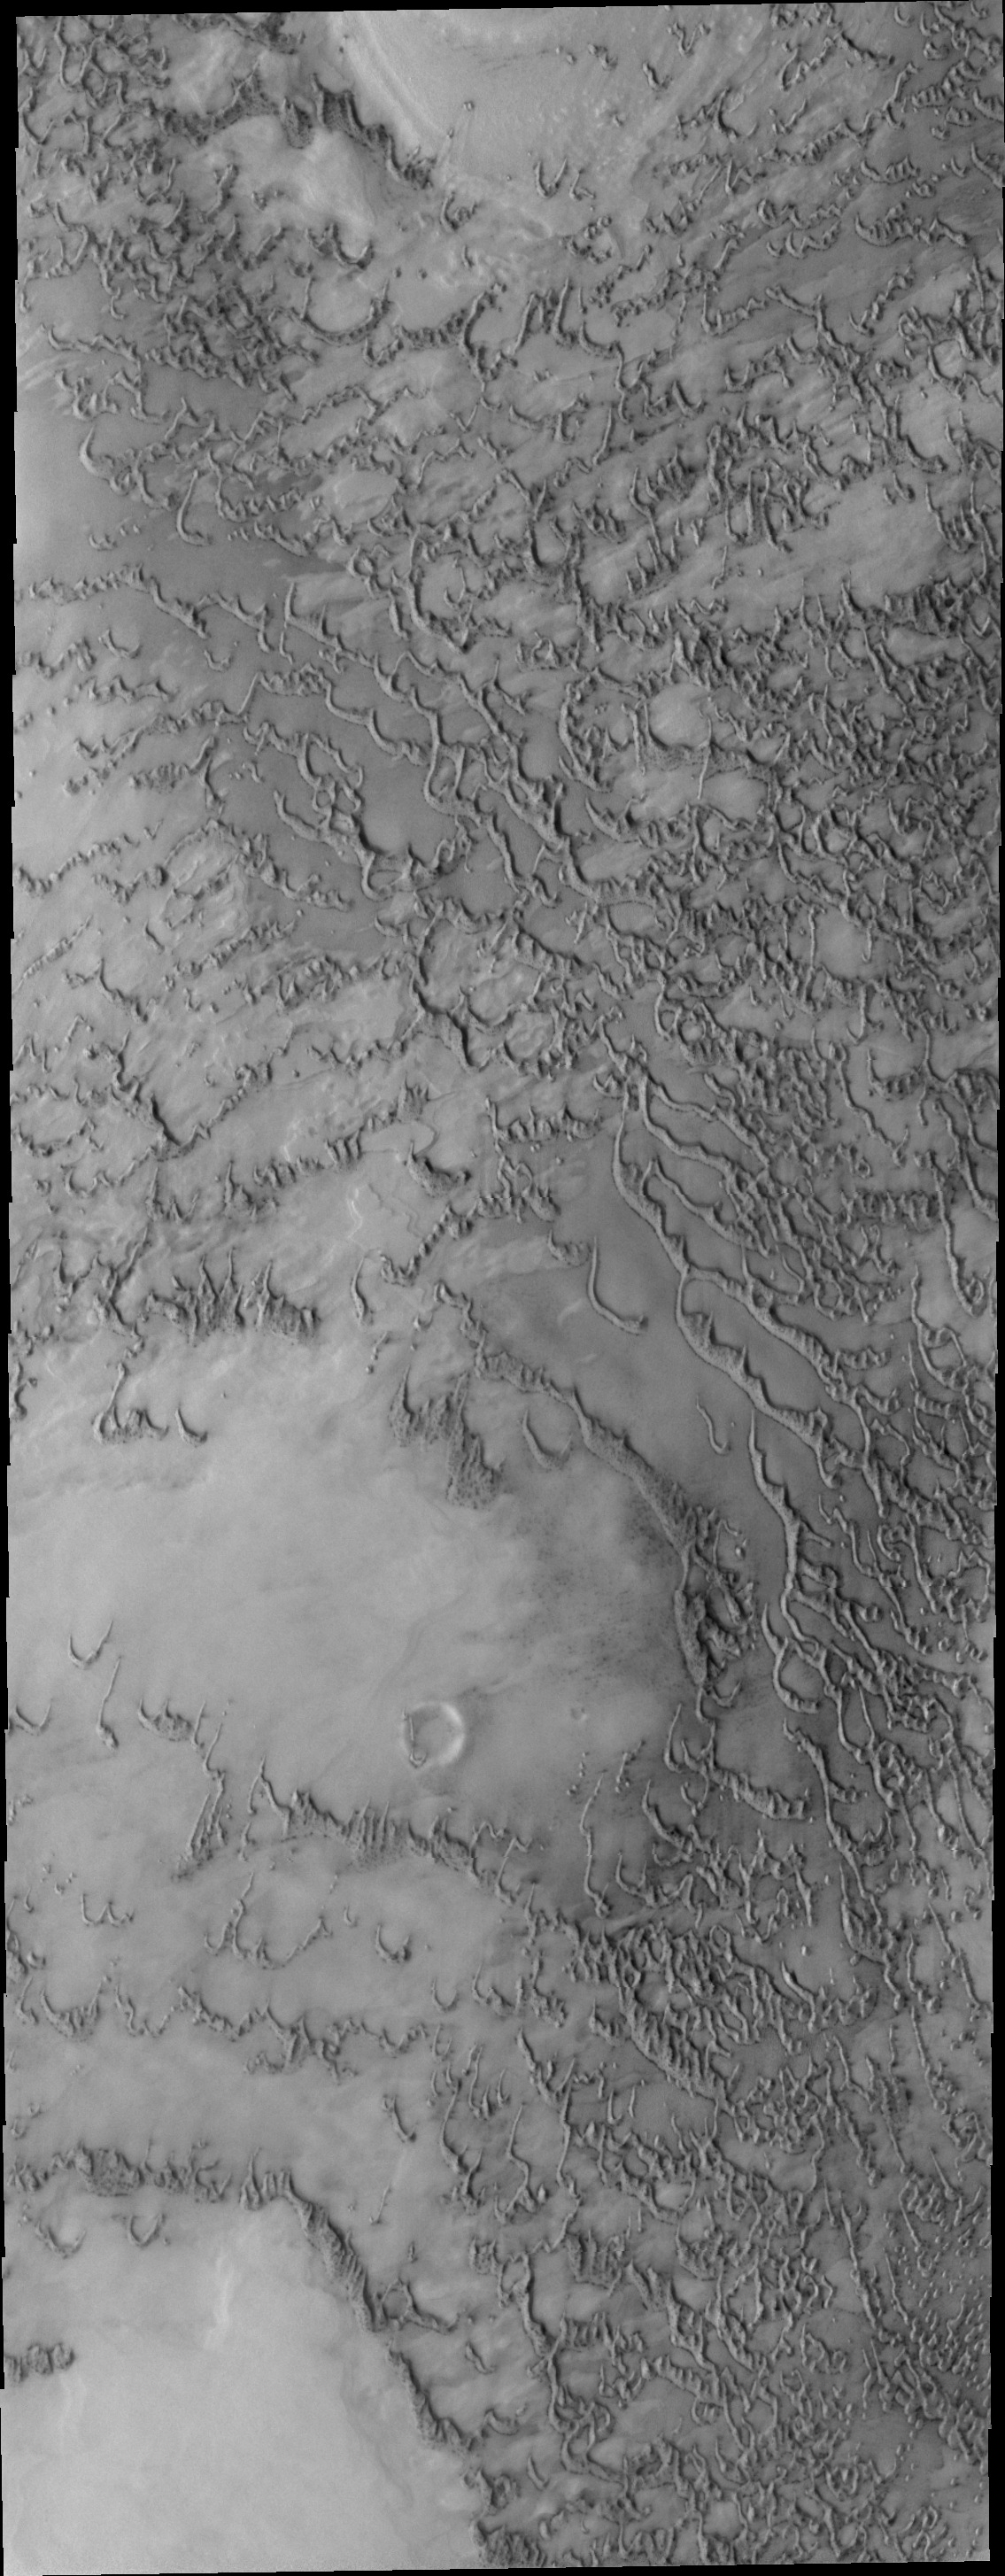

Polar Dunes

This region of north polar dunes has less dune materials than other portions of the north polar erg. This allows the base that the dunes are moving across to be observed.

Image information: VIS instrument. Latitude 77.9N, Longitude 116.7E. 20 meter/pixel resolution.

Please see the THEMIS Data Citation Note for details on crediting THEMIS images.

Note: this THEMIS visual image has not been radiometrically nor geometrically calibrated for this preliminary release. An empirical correction has been performed to remove instrumental effects. A linear shift has been applied in the cross-track and down-track direction to approximate spacecraft and planetary motion. Fully calibrated and geometrically projected images will be released through the Planetary Data System in accordance with Project policies at a later time.

NASA’s Jet Propulsion Laboratory manages the 2001 Mars Odyssey mission for NASA’s Office of Space Science, Washington, D.C. The Thermal Emission Imaging System (THEMIS) was developed by Arizona State University, Tempe, in collaboration with Raytheon Santa Barbara Remote Sensing. The THEMIS investigation is led by Dr. Philip Christensen at Arizona State University. Lockheed Martin Astronautics, Denver, is the prime contractor for the Odyssey project, and developed and built the orbiter. Mission operations are conducted jointly from Lockheed Martin and from JPL, a division of the California Institute of Technology in Pasadena.

Credit: NASA/JPL/ASU